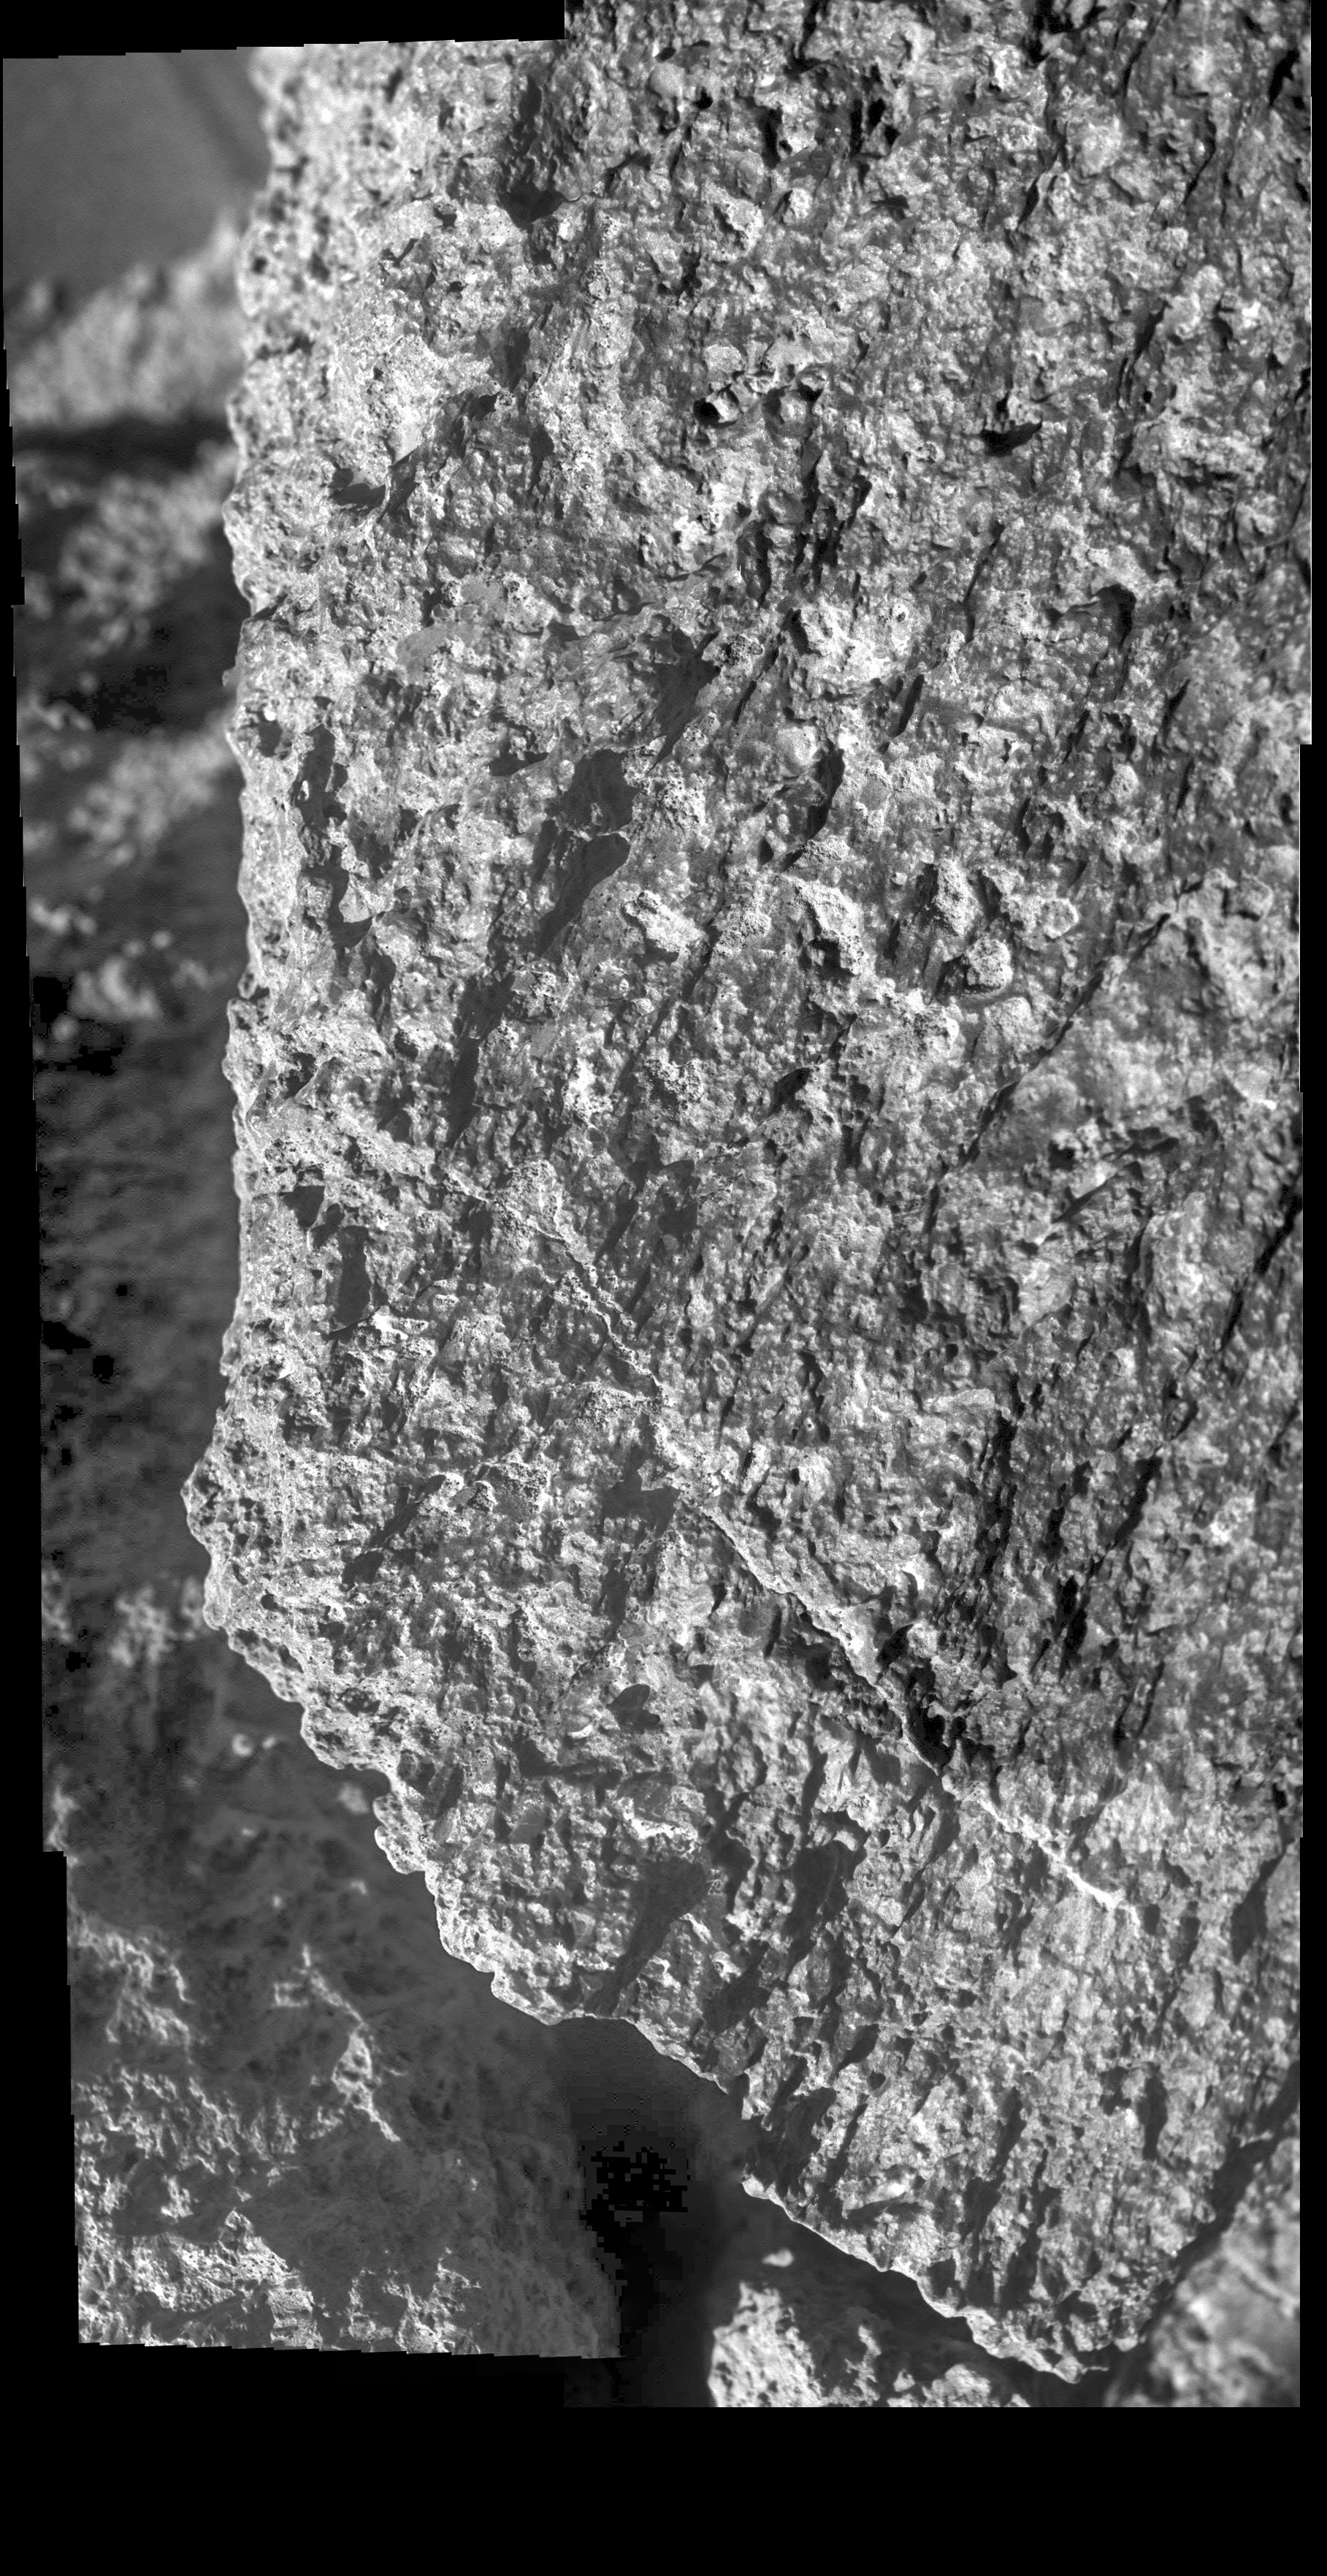

Opportunity Discovers Dead Man’s Journey

NASA’s Opportunity rover used its Microscopic Imager to take a picture of this rock nicknamed “Jornada del Muerto” while in Perseverance Valley. The wind-carved streaks along its face were very similar to rocks seen at the rim of Endeavour Crater earlier in Opportunity’s mission.

This scene is about 2 inches (5 centimeters) wide. “Jornada del Muerto” (roughly translated: “Dead Man’s Journey”) was one of the stops along the El Camino Real route used for centuries by Spanish and Mexican colonists to reach New Mexico from Mexico, and used by the Opportunity team to name rocks and features in Perseverance Valley.

NASA’s Jet Propulsion Laboratory, a division of Caltech in Pasadena, California, manages the Mars Exploration Rover Project for NASA’s Science Mission Directorate in Washington.

Credit: NASA/JPL-Caltech/Cornell University/ASU